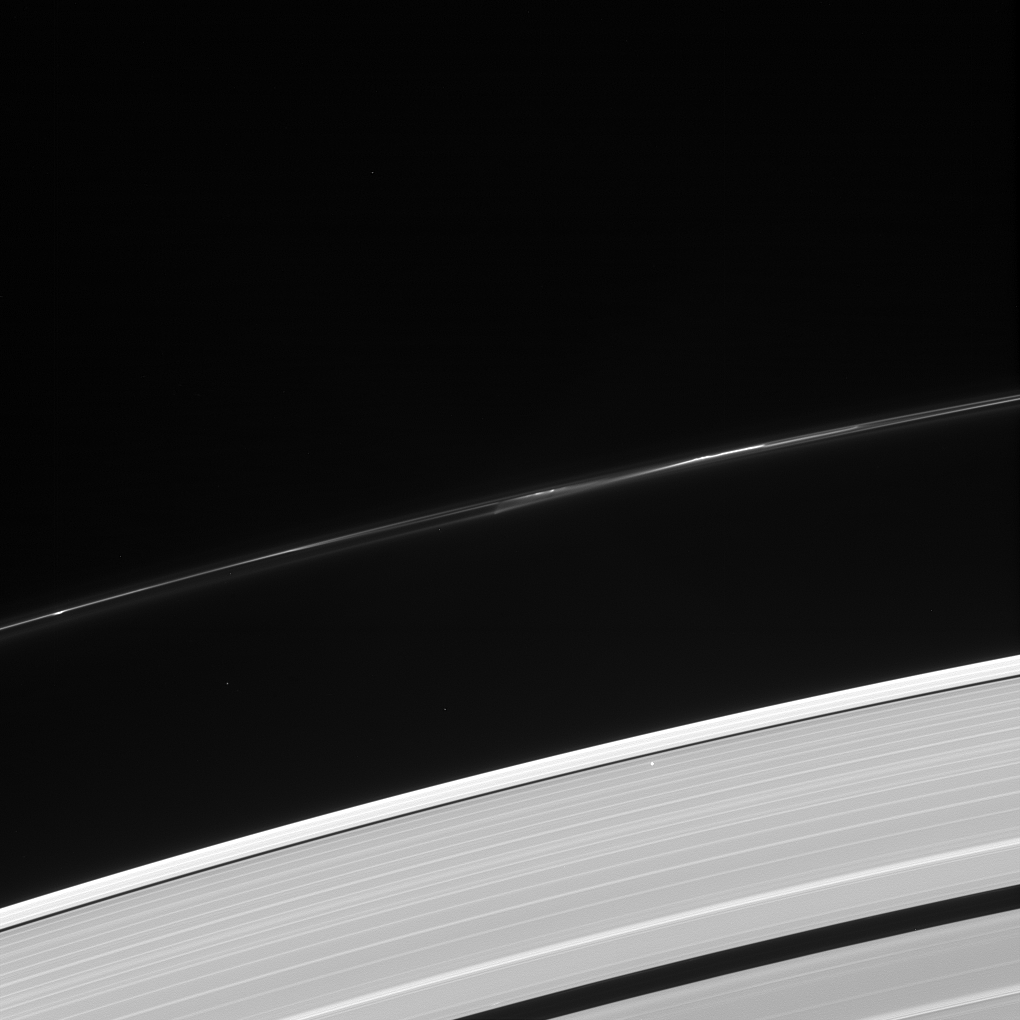

Wish Upon a Star

What’s that bright point of light in the outer A ring? It’s a star, bright enough to be visible through the ring! Quick, make a wish!

This star — seen in the lower right quadrant of the image — was not captured by coincidence, it was part of a stellar occultation. By monitoring the brightness of stars as they pass behind the rings, scientists using this powerful observation technique can inspect detailed structures within the rings and how they vary with location.

This view looks toward the sunlit side of the rings from about 44 degrees above the ringplane. The image was taken in visible light with the Cassini spacecraft narrow-angle camera on Oct. 8, 2013.

The view was acquired at a distance of approximately 1.1 million miles (1.8 million kilometers) from the rings and at a Sun-Rings-Spacecraft, or phase, angle of 96 degrees. Image scale is 6.8 miles (11 kilometers) per pixel.

The Cassini-Huygens mission is a cooperative project of NASA, the European Space Agency and the Italian Space Agency. NASA’s Jet Propulsion Laboratory, a division of the California Institute of Technology in Pasadena, manages the mission for NASA’s Science Mission Directorate, Washington. The Cassini orbiter and its two onboard cameras were designed, developed and assembled at JPL. The imaging operations center is based at the Space Science Institute in Boulder, Colo.

Credit: NASA/JPL-Caltech/Space Science Institute